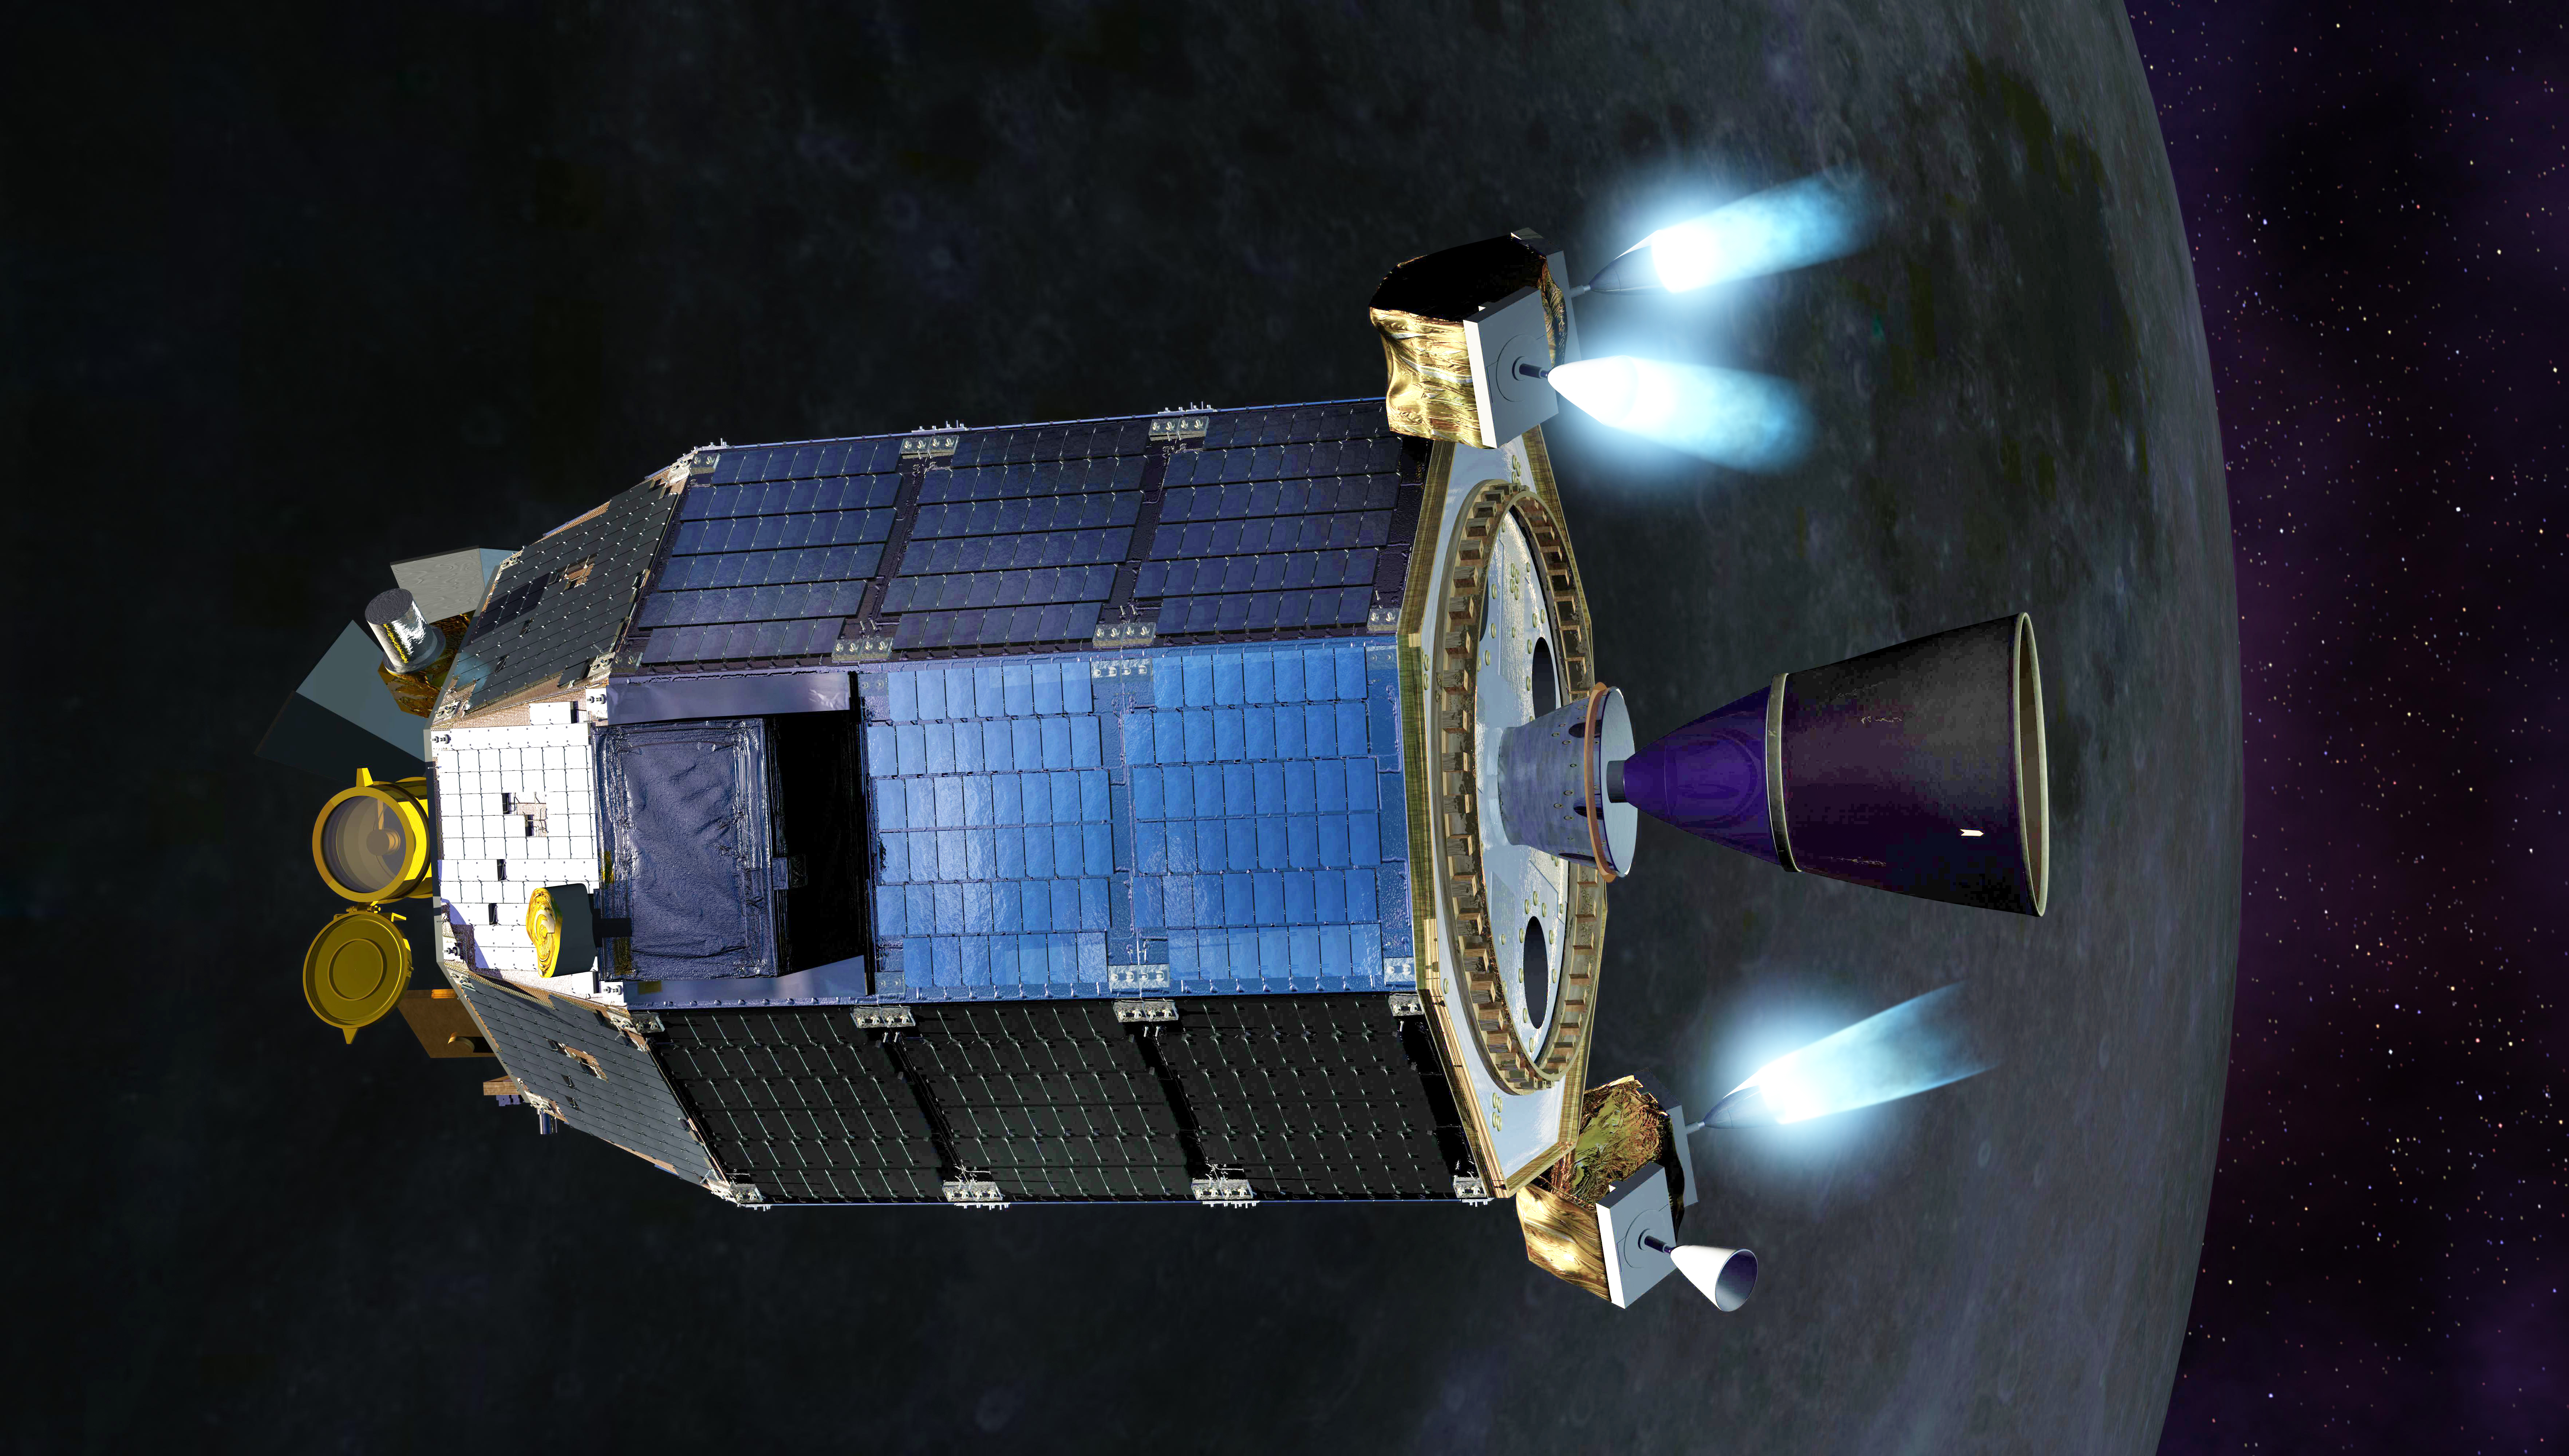

LADEE Fires Thrusters Artist's Concept

An artist's concept of NASA's Lunar Atmosphere and Dust Environment Explorer (LADEE) spacecraft firing its maneuvering thrusters in order to maintain a safe altitude as it orbits the moon. ----- What is LADEE? The Lunar Atmosphere and Dust Environment Explorer (LADEE) is designed to study the Moon's thin exosphere and the lunar dust environment. An "exosphere" is an atmosphere that is so thin and tenuous that molecules don't collide with each other. Studying the Moon's exosphere will help scientists understand other planetary bodies with exospheres too, like Mercury and some of Jupiter's bigger moons. The orbiter will determine the density, composition and temporal and spatial variability of the Moon's exosphere to help us understand where the species in the exosphere come from and the role of the solar wind, lunar surface and interior, and meteoric infall as sources. The mission will also examine the density and temporal and spatial variability of dust particles that may get lofted into the atmosphere. The mission also will test several new technologies, including a modular spacecraft bus that may reduce the cost of future deep space missions and demonstrate two-way high rate laser communication for the first time from the Moon. LADEE now is ready to launch when the window opens on Sept. 6, 2013.

Credit: NASA Ames / Dana Berry